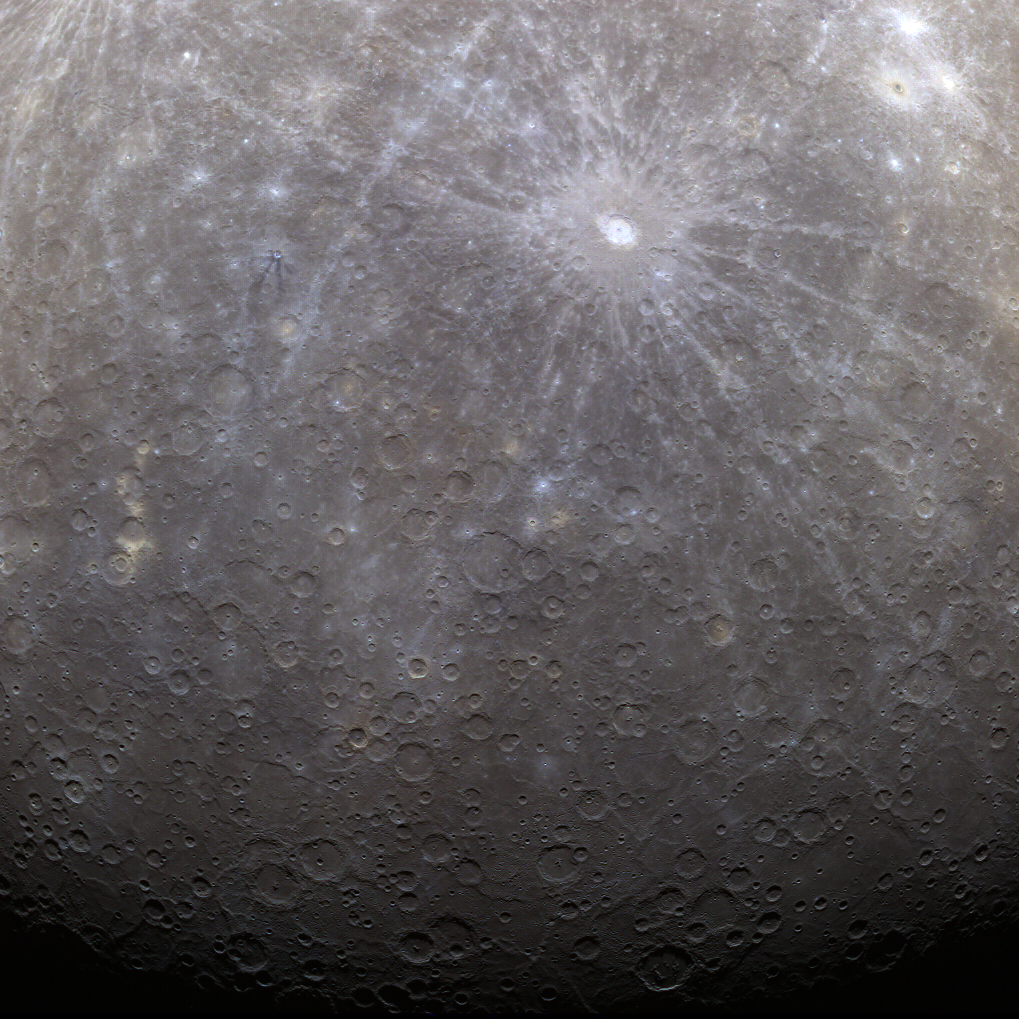

First Color Image of Mercury from Orbit

The first image acquired by MESSENGER from orbit around Mercury was actually part of an eight-image sequence, for which images were acquired through eight of the WAC’s eleven filters. Here we see a color version of that first imaged terrain; in this view the images obtained through the filters with central wavelengths of 1000 nm, 750 nm, and 430 nm are displayed in red, green, and blue, respectively. One of MESSENGER’s measurement objectives is to create an eight-color global base map at a resolution of 1 km/pixel (0.6 miles/pixel) to help understand the variations of composition across Mercury’s surface.

On March 17, 2011 (March 18, 2011, UTC), MESSENGER became the first spacecraft ever to orbit the planet Mercury. The mission is currently in its commissioning phase, during which spacecraft and instrument performance are verified through a series of specially designed checkout activities. In the course of the one-year primary mission, the spacecraft’s seven scientific instruments and radio science investigation will unravel the history and evolution of the Solar System’s innermost planet. Visit the Why Mercury? section of this website to learn more about the science questions that the MESSENGER mission has set out to answer.

Date Acquired: March 29, 2011
Image Mission Elapsed Time (MET): 0209877871, 0209877891, 0209877875
Image ID: 65056, 65057, 65061
Instrument: Wide Angle Camera (WAC) of the Mercury Dual Imaging System (MDIS)
WAC Filters: 6,7,9 (433, 749, 996 nanometers wavelength)
Center Latitude: 53.3°
Center Longitude: 13.0° E
Resolution: 2.7 kilometers/pixel
Scale: Debussy has a diameter of 80 kilometers (50 miles)

These images are from MESSENGER, a NASA Discovery mission to conduct the first orbital study of the innermost planet, Mercury. For information regarding the use of images, see the MESSENGER image use policy.

Credit: NASA/Johns Hopkins University Applied Physics Laboratory/Carnegie Institution of Washington